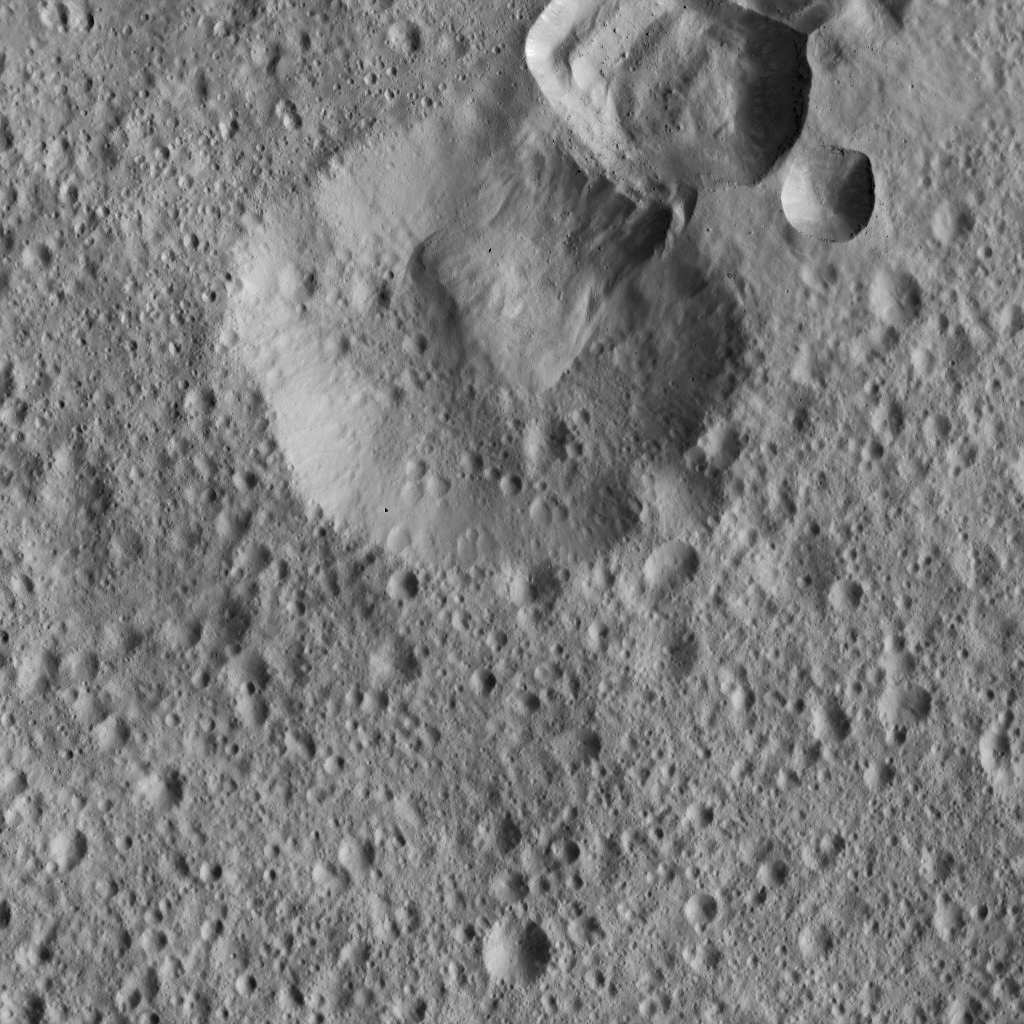

Dawn LAMO Image 116

This view from NASA’s Dawn spacecraft shows impact craters near Ceres’ equator where material from the rim of one crater has apparently collapsed into its neighbor. A variety of large boulders are visible within the younger crater at top.

The view is centered at approximately 4 degrees south latitude, 10 degrees east longitude.

Dawn took this image on March 20, 2016, from its low-altitude mapping orbit, at a distance of about 240 miles (385 kilometers) above the surface. The image resolution is 120 feet (35 meters) per pixel.

Dawn’s mission is managed by JPL for NASA’s Science Mission Directorate in Washington. Dawn is a project of the directorate’s Discovery Program, managed by NASA’s Marshall Space Flight Center in Huntsville, Alabama. UCLA is responsible for overall Dawn mission science. Orbital ATK, Inc., in Dulles, Virginia, designed and built the spacecraft. The German Aerospace Center, the Max Planck Institute for Solar System Research, the Italian Space Agency and the Italian National Astrophysical Institute are international partners on the mission team.

Credit: NASA/JPL-Caltech/UCLA/MPS/DLR/IDA